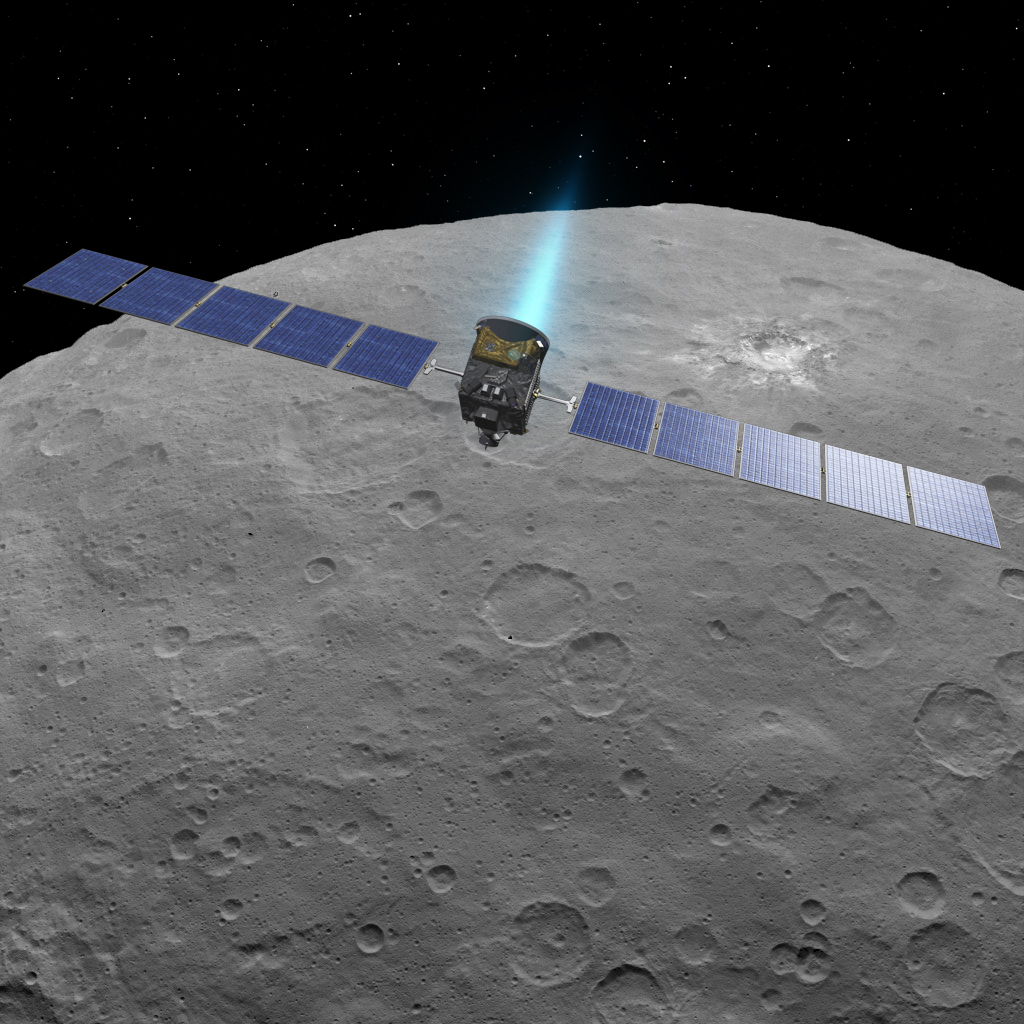

Dawn Fires Its Engine Above Ceres (Artist Concept)

This artist concept shows NASA’s Dawn spacecraft above dwarf planet Ceres, as seen in images from the mission.

Dawn’s mission is managed by JPL for NASA’s Science Mission Directorate in Washington. Dawn is a project of the directorate’s Discovery Program, managed by NASA’s Marshall Space Flight Center in Huntsville, Alabama. UCLA is responsible for overall Dawn mission science. Orbital ATK, Inc., in Dulles, Virginia, designed and built the spacecraft. The German Aerospace Center, the Max Planck Institute for Solar System Research, the Italian Space Agency and the Italian National Astrophysical Institute are international partners on the mission team.

Credit: NASA/JPL-Caltech